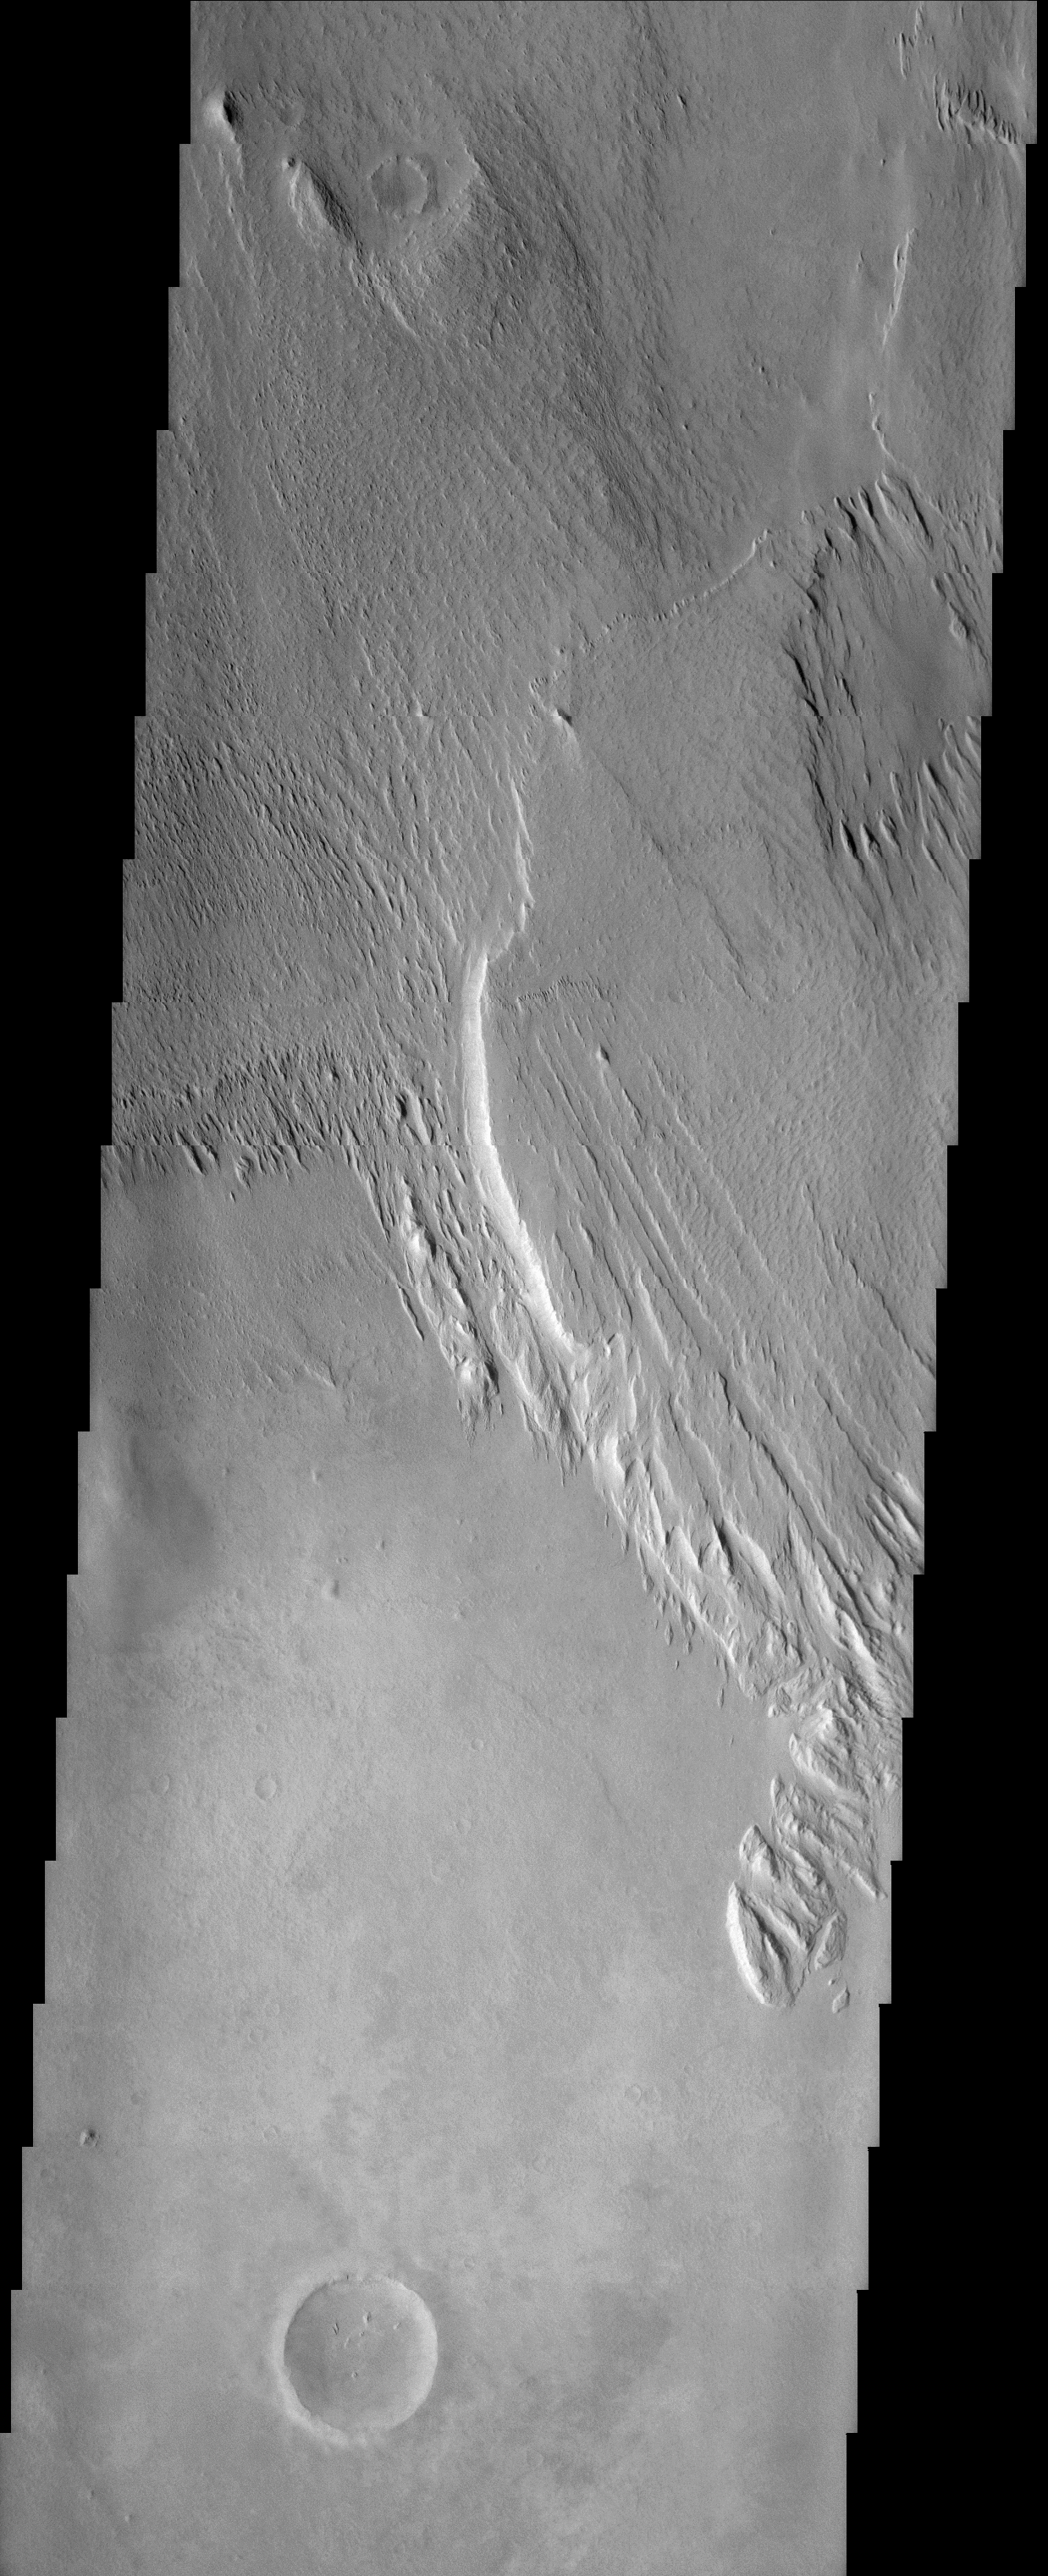

Medusae Fossae Formation

(Released 10 April 2002)
The Science

This THEMIS visible image was acquired near 7° S, 172° W (188° E) and shows a remarkable martian geologic deposit known as the Medusae Fossae Formation. This Formation, seen here as the raised plateau in the upper two-thirds of the image, is a soft, easily eroded deposit that extends for nearly 1,000 km along the equator of Mars. In this region the deposit has been heavily eroded by the wind to produce a series of linear ridges called yardangs. These parallel ridges point in direction of the prevailing winds that carved them, and demonstrate the power of martian winds to sculpt the dry landscape of Mars. The Medusae Fossae Formation has been completely stripped from the surface in the lower third of the image, revealing a harder layer below that is more resistant to wind erosion. The easily eroded nature of the Medusae Fossae Formation suggests that it is composed of weakly cemented particles, and was most likely formed by the deposition of wind-blown dust or volcanic ash. Several ancient craters that were once completely buried by this deposit are being exposed, or exhumed, as the overlying Medusae Formation is removed. Very few impact craters are visible on this Formation, indicating that the surface seen today is relatively young, and that the processes of erosion are likely to be actively occurring.

The Story
Medusa of Greek mythology fame, the name-giver to this region, had snaky locks of hair that could turn a person to stone. Wild and unruly, this monster of the underworld could certainly wreak havoc on the world of the human imagination. As scary as she was, Medusa would have no advantage over the fierce, masterful winds blowing across Mars, which once carved the streaky, terrain at the top of this image. Wild and whipping, these winds have slowly eroded away the “topsoil,” revealing ancient craters and other surface features they once covered. The loosely cemented particles of this “topsoil” are likely made up of dust or volcanic ash, and are thus more susceptible to windblown erosion. The Martian winds have actually been strong and relentless enough over time to strip the land in the bottom of this image of the material that once covered it, leaving it hard and bare to the eye.

Credit: NASA/JPL/Arizona State University